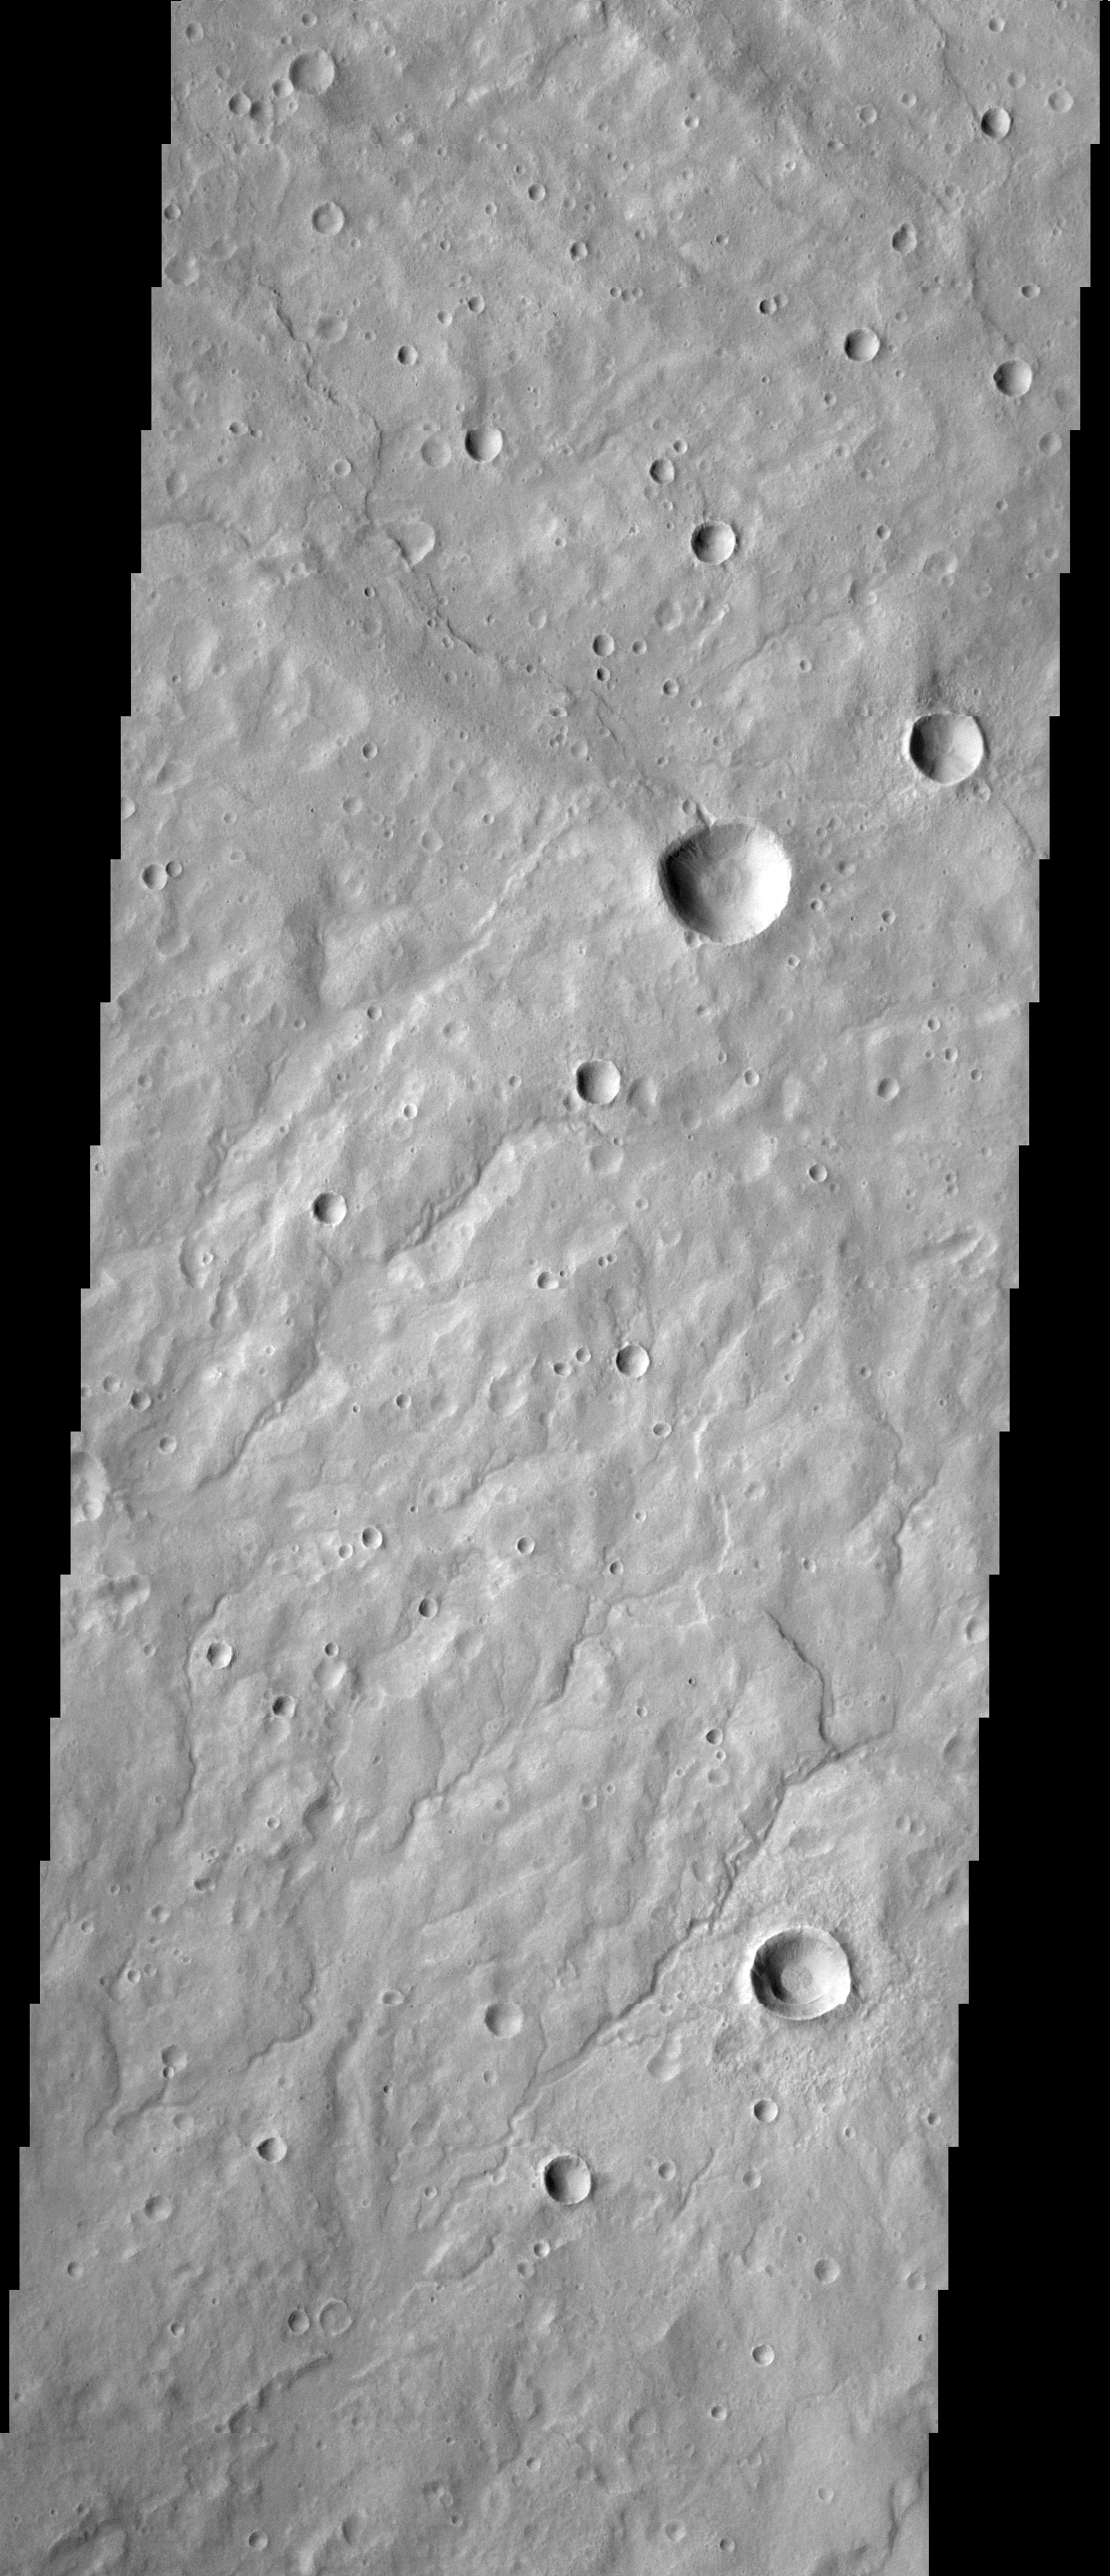

Valley Divide

These small channels join to become Sabis Vallis.

Image information: VIS instrument. Latitude -35.3N, Longitude 159.3E. 17 meter/pixel resolution.

Note: this THEMIS visual image has not been radiometrically nor geometrically calibrated for this preliminary release. An empirical correction has been performed to remove instrumental effects. A linear shift has been applied in the cross-track and down-track direction to approximate spacecraft and planetary motion. Fully calibrated and geometrically projected images will be released through the Planetary Data System in accordance with Project policies at a later time.

NASA’s Jet Propulsion Laboratory manages the 2001 Mars Odyssey mission for NASA’s Office of Space Science, Washington, D.C. The Thermal Emission Imaging System (THEMIS) was developed by Arizona State University, Tempe, in collaboration with Raytheon Santa Barbara Remote Sensing. The THEMIS investigation is led by Dr. Philip Christensen at Arizona State University. Lockheed Martin Astronautics, Denver, is the prime contractor for the Odyssey project, and developed and built the orbiter. Mission operations are conducted jointly from Lockheed Martin and from JPL, a division of the California Institute of Technology in Pasadena.

Credit: NASA/JPL/ASU